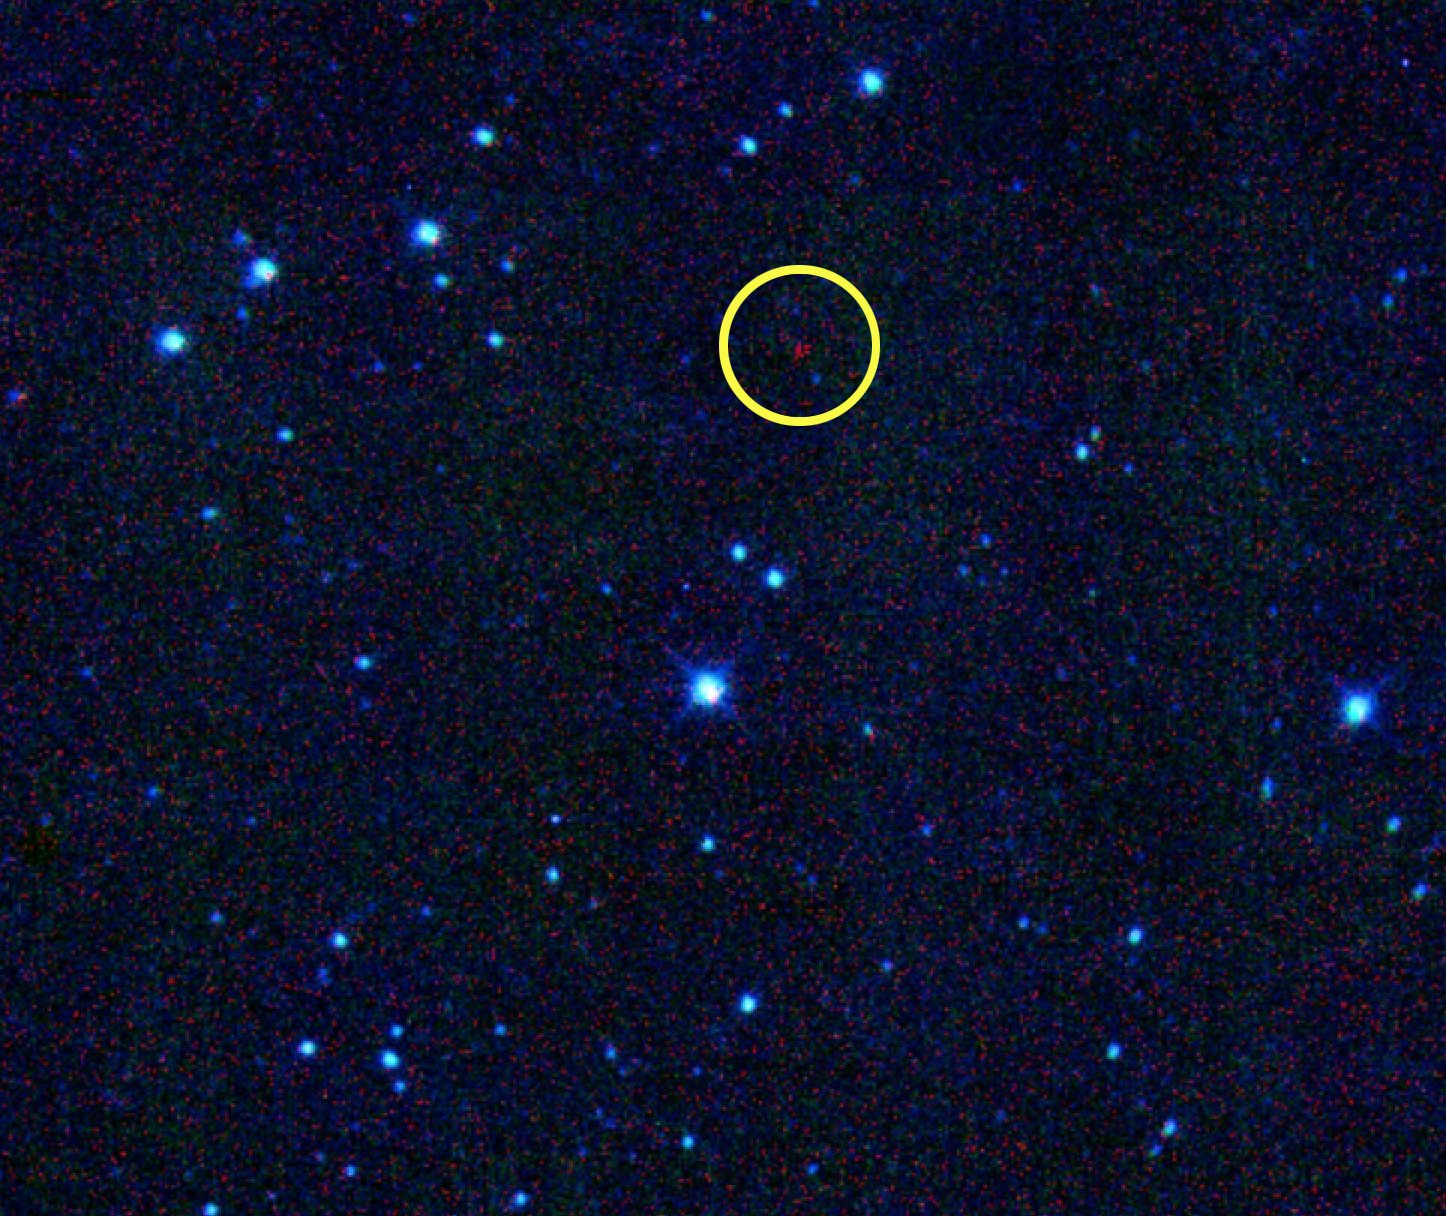

Asteroid Named for Nobel Prize Winner Joins Historic Lineup

An asteroid discovered by NASA’s NEOWISE spacecraft has been given the formal designation 316201 Malala, in honor of Malala Yousafzai of Pakistan, who received the Nobel Peace Prize in 2014. The asteroid’s previous appellation was 2010 ML48.

The International Astronomical Union (IAU) renamed the asteroid as the request of Amy Mainzer of NASA’s Jet Propulsion Laboratory, Pasadena, California. Mainzer is the principal investigator of NASA’s NEOWISE space telescope. The IAU is the sole worldwide organization recognized by astronomers everywhere to designate names for astronomical bodies. So far, Mainzer and the NEOWISE team have focused on pioneers in civil rights, science and the arts for the astronomical honor. Among the strong women of history who have already had NEOWISE-discovered asteroids named for them are civil rights activist Rosa Parks, conservationist Wangari Maathai, abolitionists Sojourner Truth and Harriet Tubman, and singer Aretha Franklin.

Asteroid Malala is in the main belt between Mars and Jupiter and orbits the sun every five-and-a-half years. It is about two-and-a-half miles (four kilometers) in diameter, and its surface is very dark, the color of printer toner.

NASA’s Jet Propulsion Laboratory manages the NEOWISE mission for NASA’s Science Mission Directorate in Washington. The Space Dynamics Laboratory in Logan, Utah, built the science instrument. Ball Aerospace & Technologies Corp. of Boulder, Colorado, built the spacecraft. Science operations and data processing take place at the Infrared Processing and Analysis Center at the California Institute of Technology in Pasadena. Caltech manages JPL for NASA.

Credit: NASA/JPL-Caltech